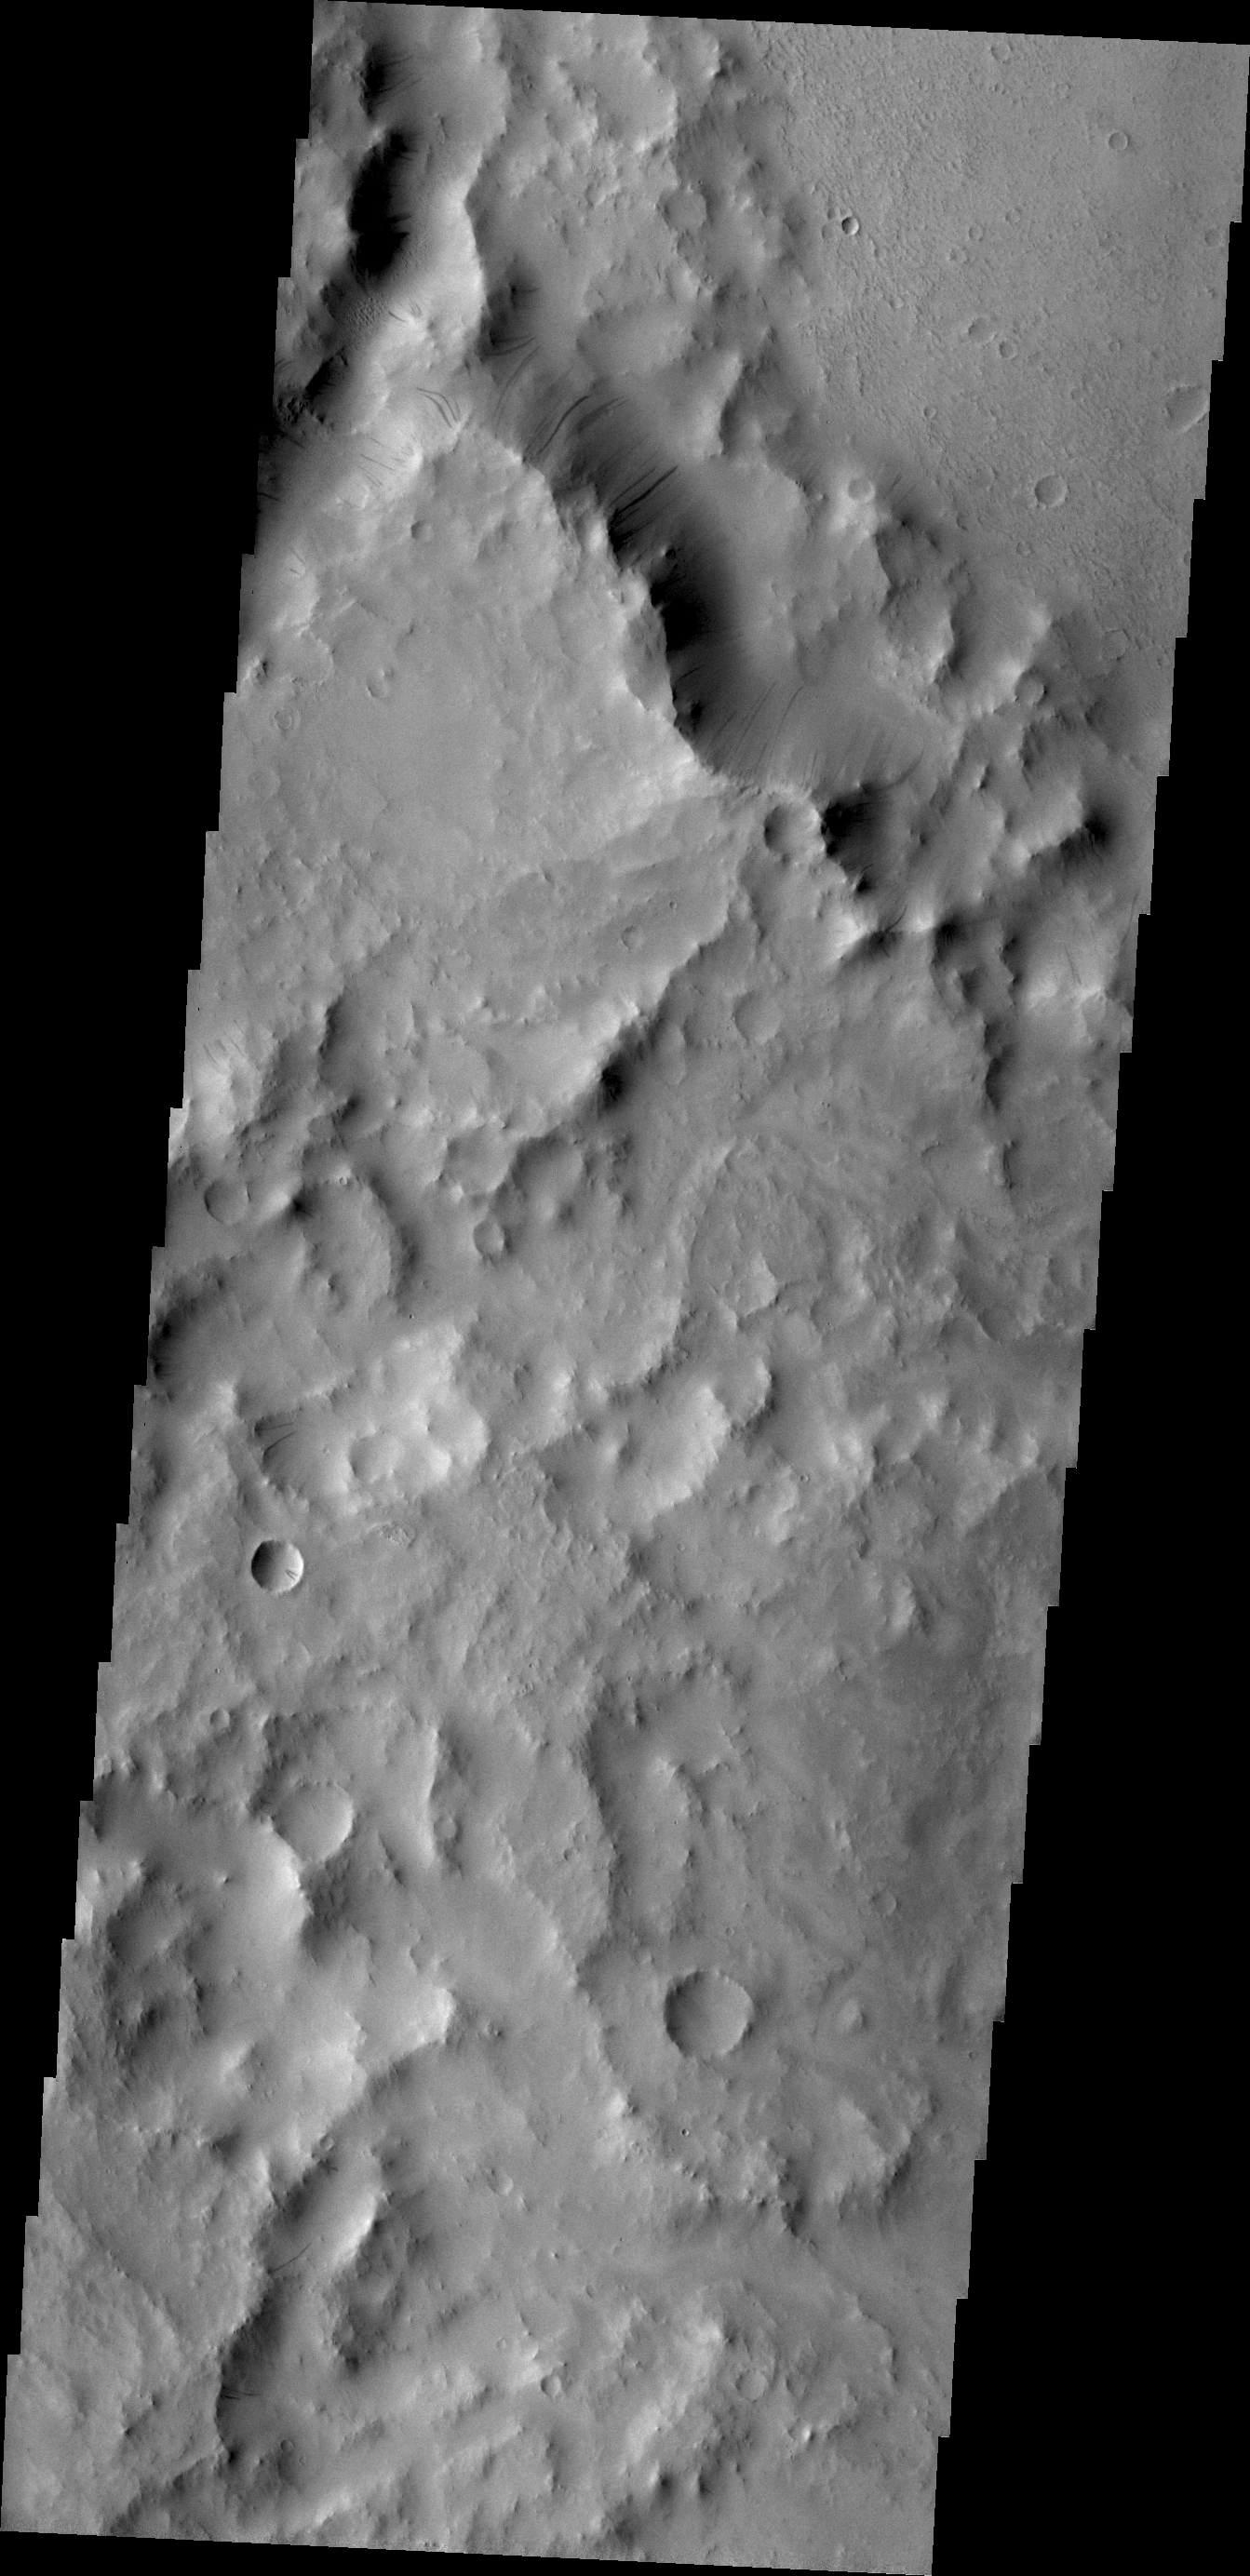

Arabia Terra

Dark slope streaks mark this crater rim. This crater is located within the much larger Tikhonravov Crater in Arabia Terra.

Credit: NASA/JPL/ASU